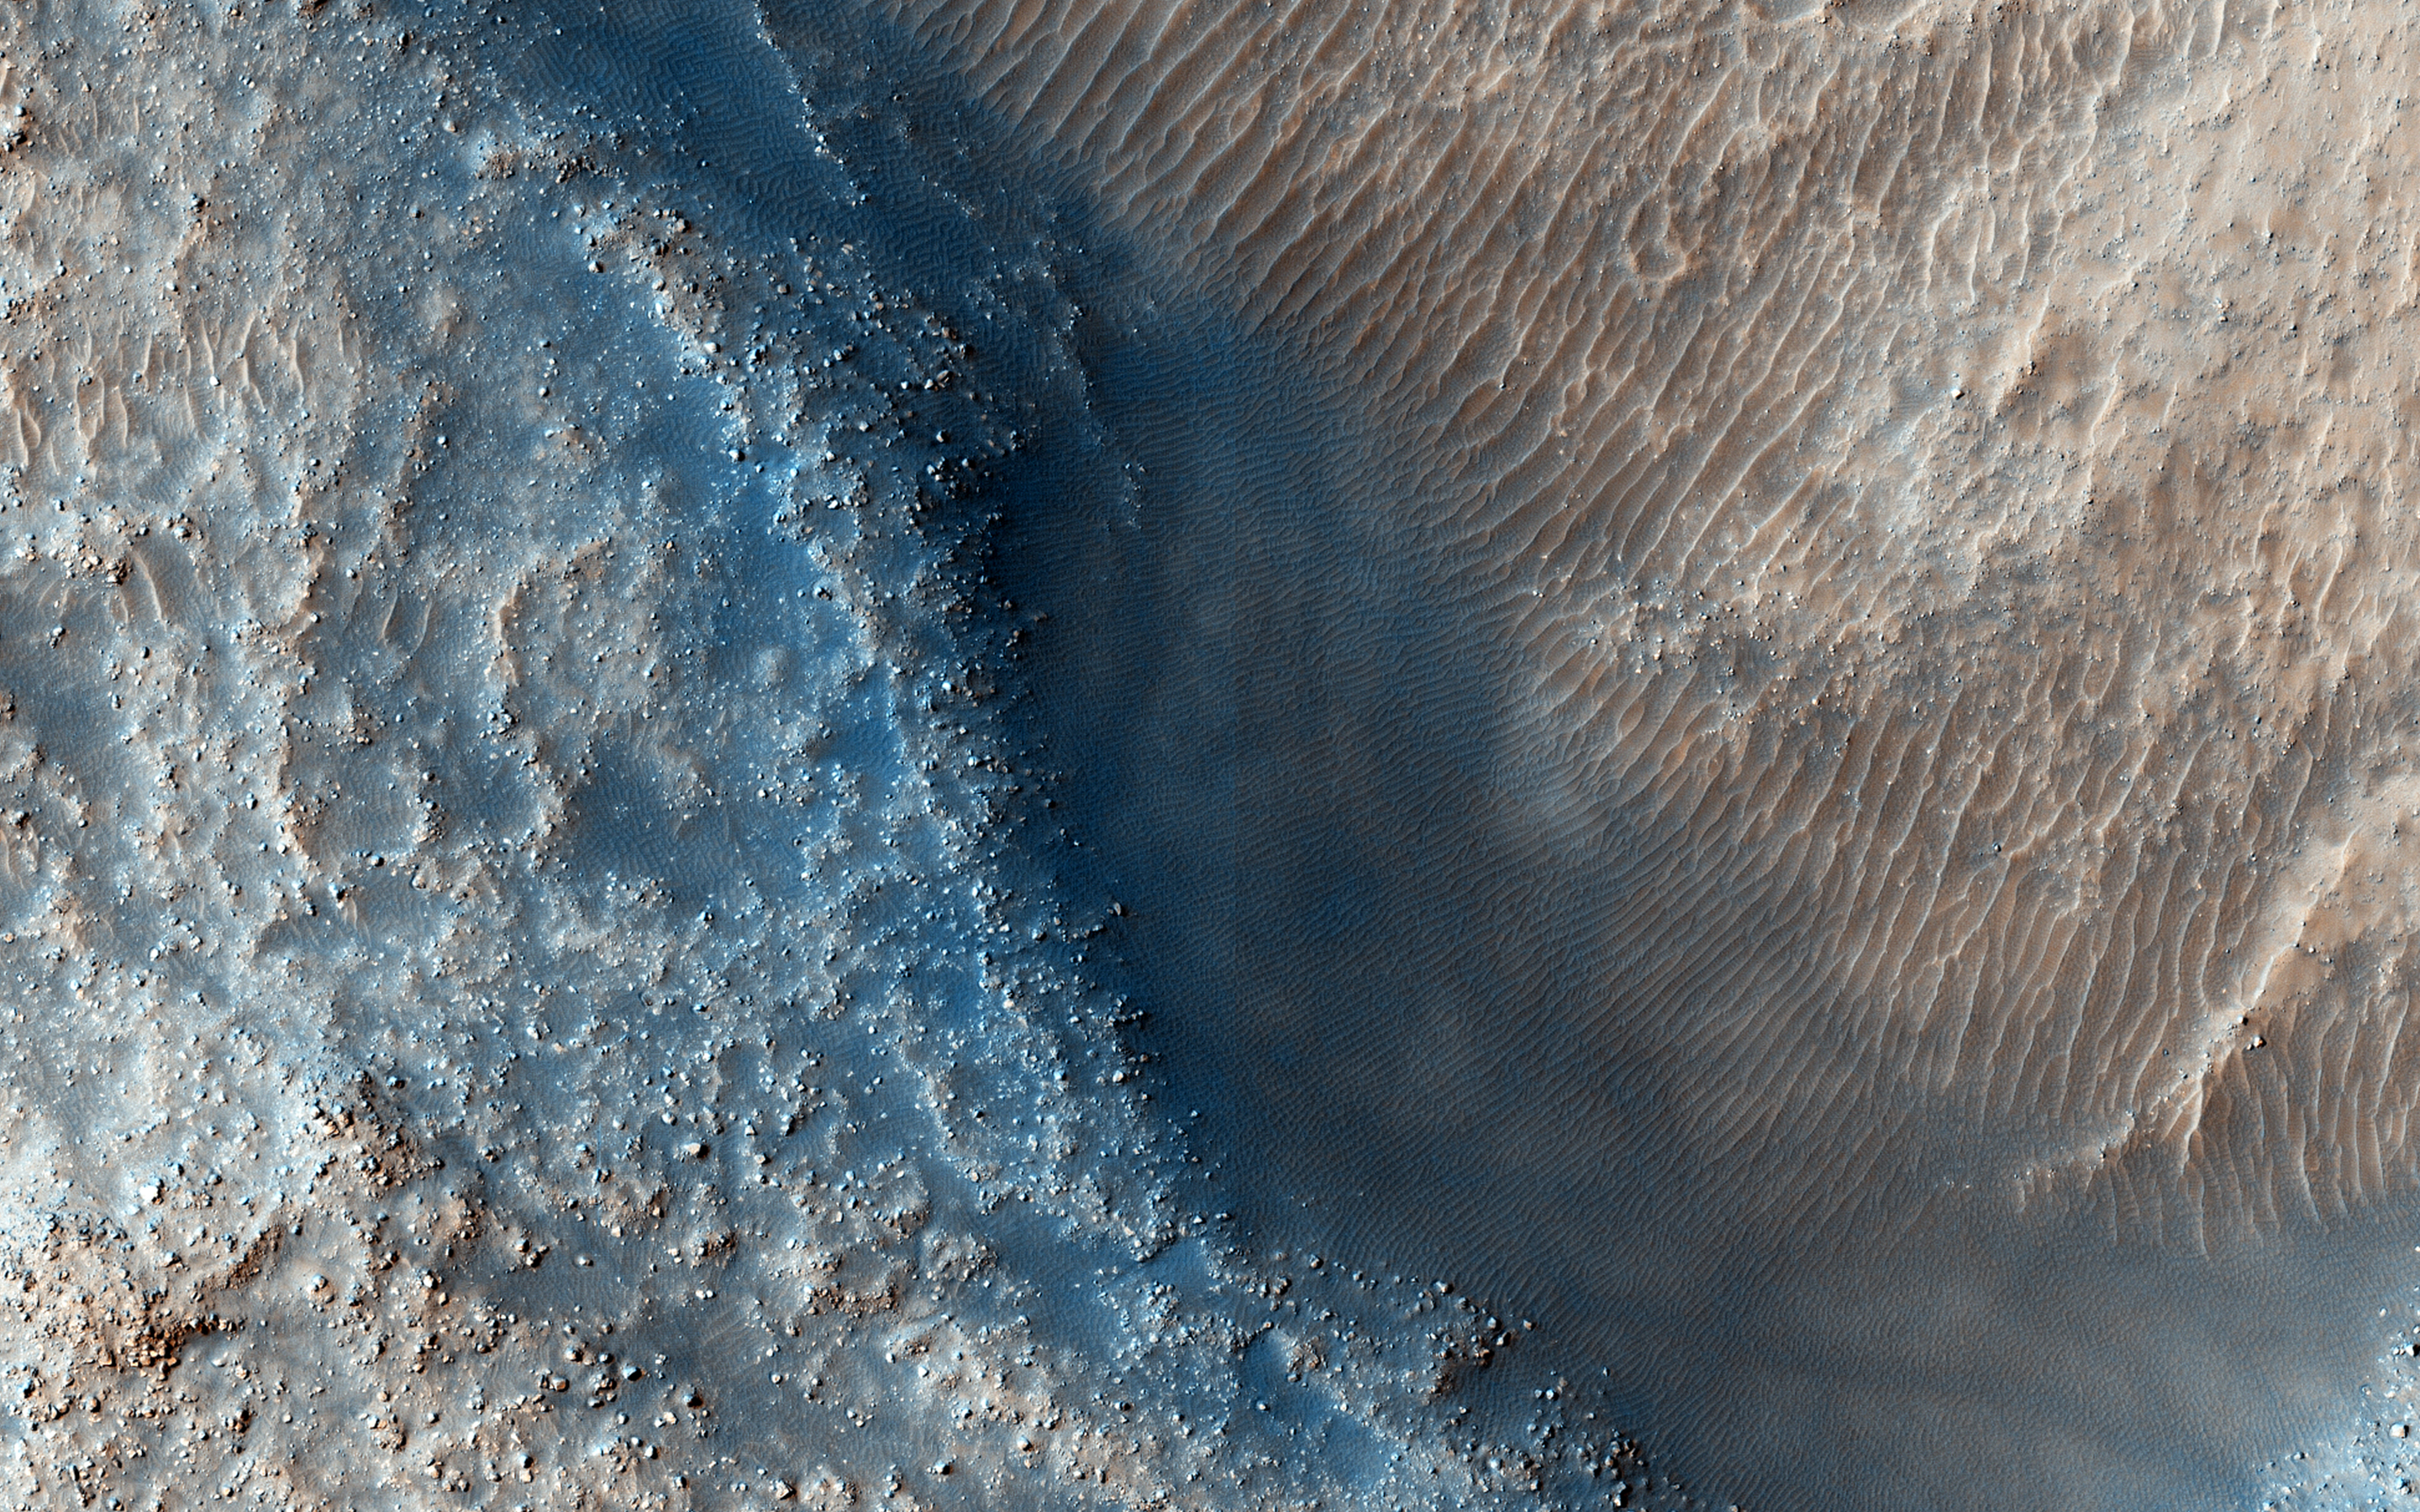

Fill or Mantling Material in a Crater

This observation targets some unknown fill or mantling material within valleys on a crater floor and within a central pit.

High resolution imagery can help determine what this material may be (e.g., ice-rich fill, dust, or other mantling unit?) and estimates of its thickness. With knowledge of its thickness, we can discern how deep the valleys and pit would be without its presence. This is necessary information, because without knowing the thickness of the material, appropriate discharge values for the valleys cannot be determined and neither can the history of the crater prior to infill.

This caption is based on the original science rationale.

The University of Arizona, Tucson, operates HiRISE, which was built by Ball Aerospace & Technologies Corp., Boulder, Colorado. NASA’s Jet Propulsion Laboratory, a division of the California Institute of Technology in Pasadena, manages the Mars Reconnaissance Orbiter Project and Mars Science Laboratory Project for NASA’s Science Mission Directorate, Washington.

Credit: NASA/JPL-Caltech/Univ. of Arizona